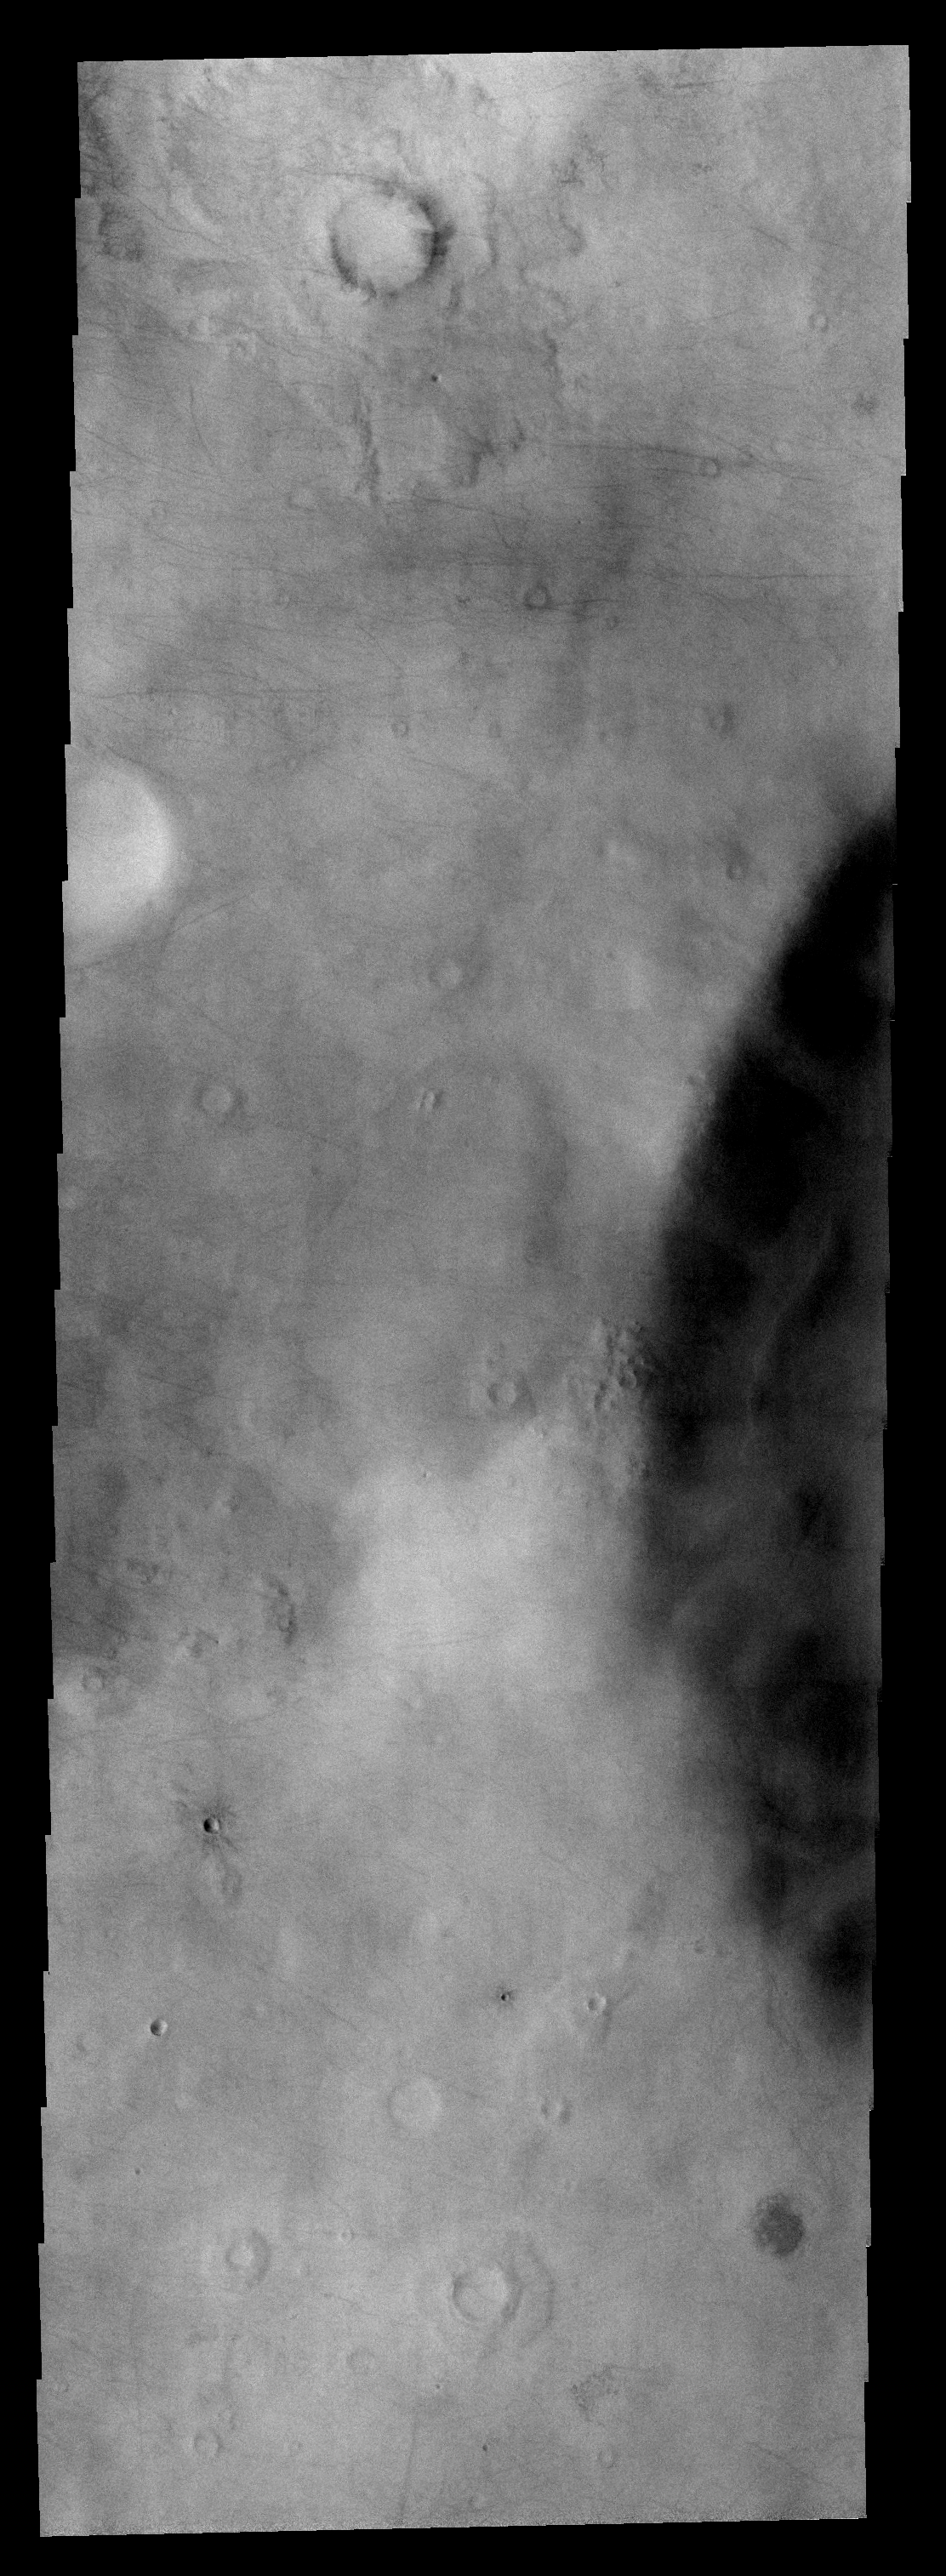

Dust Devil Tracks

Dust devil tracks are a common feature in the southern hemisphere of Mars. These streaks are located in Promethei Terra, the site of the major dust storm image several days ago.

Image information: VIS instrument. Latitude -64.0N, Longitude 108.1E. 17 meter/pixel resolution.

Please see the THEMIS Data Citation Note for details on crediting THEMIS images.

Note: this THEMIS visual image has not been radiometrically nor geometrically calibrated for this preliminary release. An empirical correction has been performed to remove instrumental effects. A linear shift has been applied in the cross-track and down-track direction to approximate spacecraft and planetary motion. Fully calibrated and geometrically projected images will be released through the Planetary Data System in accordance with Project policies at a later time.

NASA’s Jet Propulsion Laboratory manages the 2001 Mars Odyssey mission for NASA’s Office of Space Science, Washington, D.C. The Thermal Emission Imaging System (THEMIS) was developed by Arizona State University, Tempe, in collaboration with Raytheon Santa Barbara Remote Sensing. The THEMIS investigation is led by Dr. Philip Christensen at Arizona State University. Lockheed Martin Astronautics, Denver, is the prime contractor for the Odyssey project, and developed and built the orbiter. Mission operations are conducted jointly from Lockheed Martin and from JPL, a division of the California Institute of Technology in Pasadena.

Credit: NASA/JPL/ASU